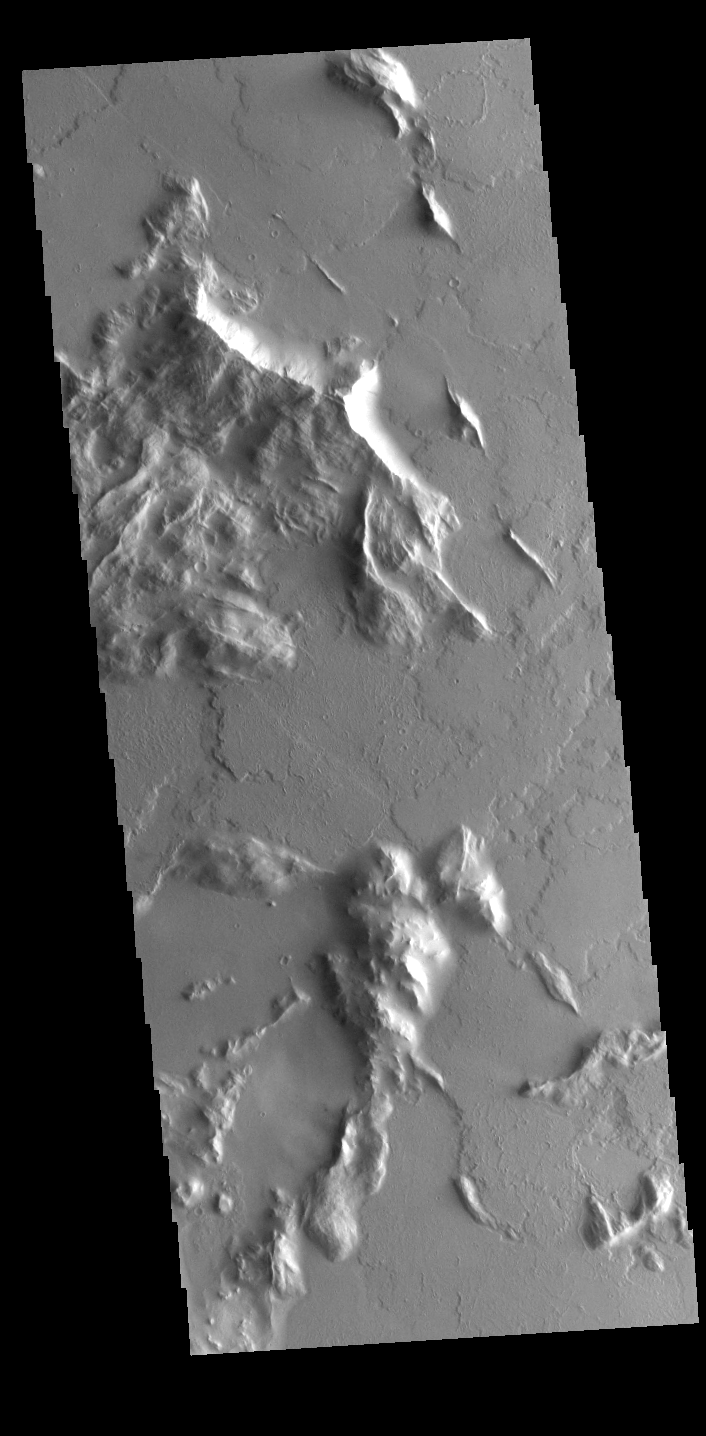

Ridges and Flows

Located southwest of Olympus Mons, this VIS image shows part of a complex region that has undergone several geologic processes. The hills have been modified by wind, creating narrow ridges, and then the entire region has been covered with volcanic flows from Olympus Mons.

Credit: NASA/JPL-Caltech/ASU